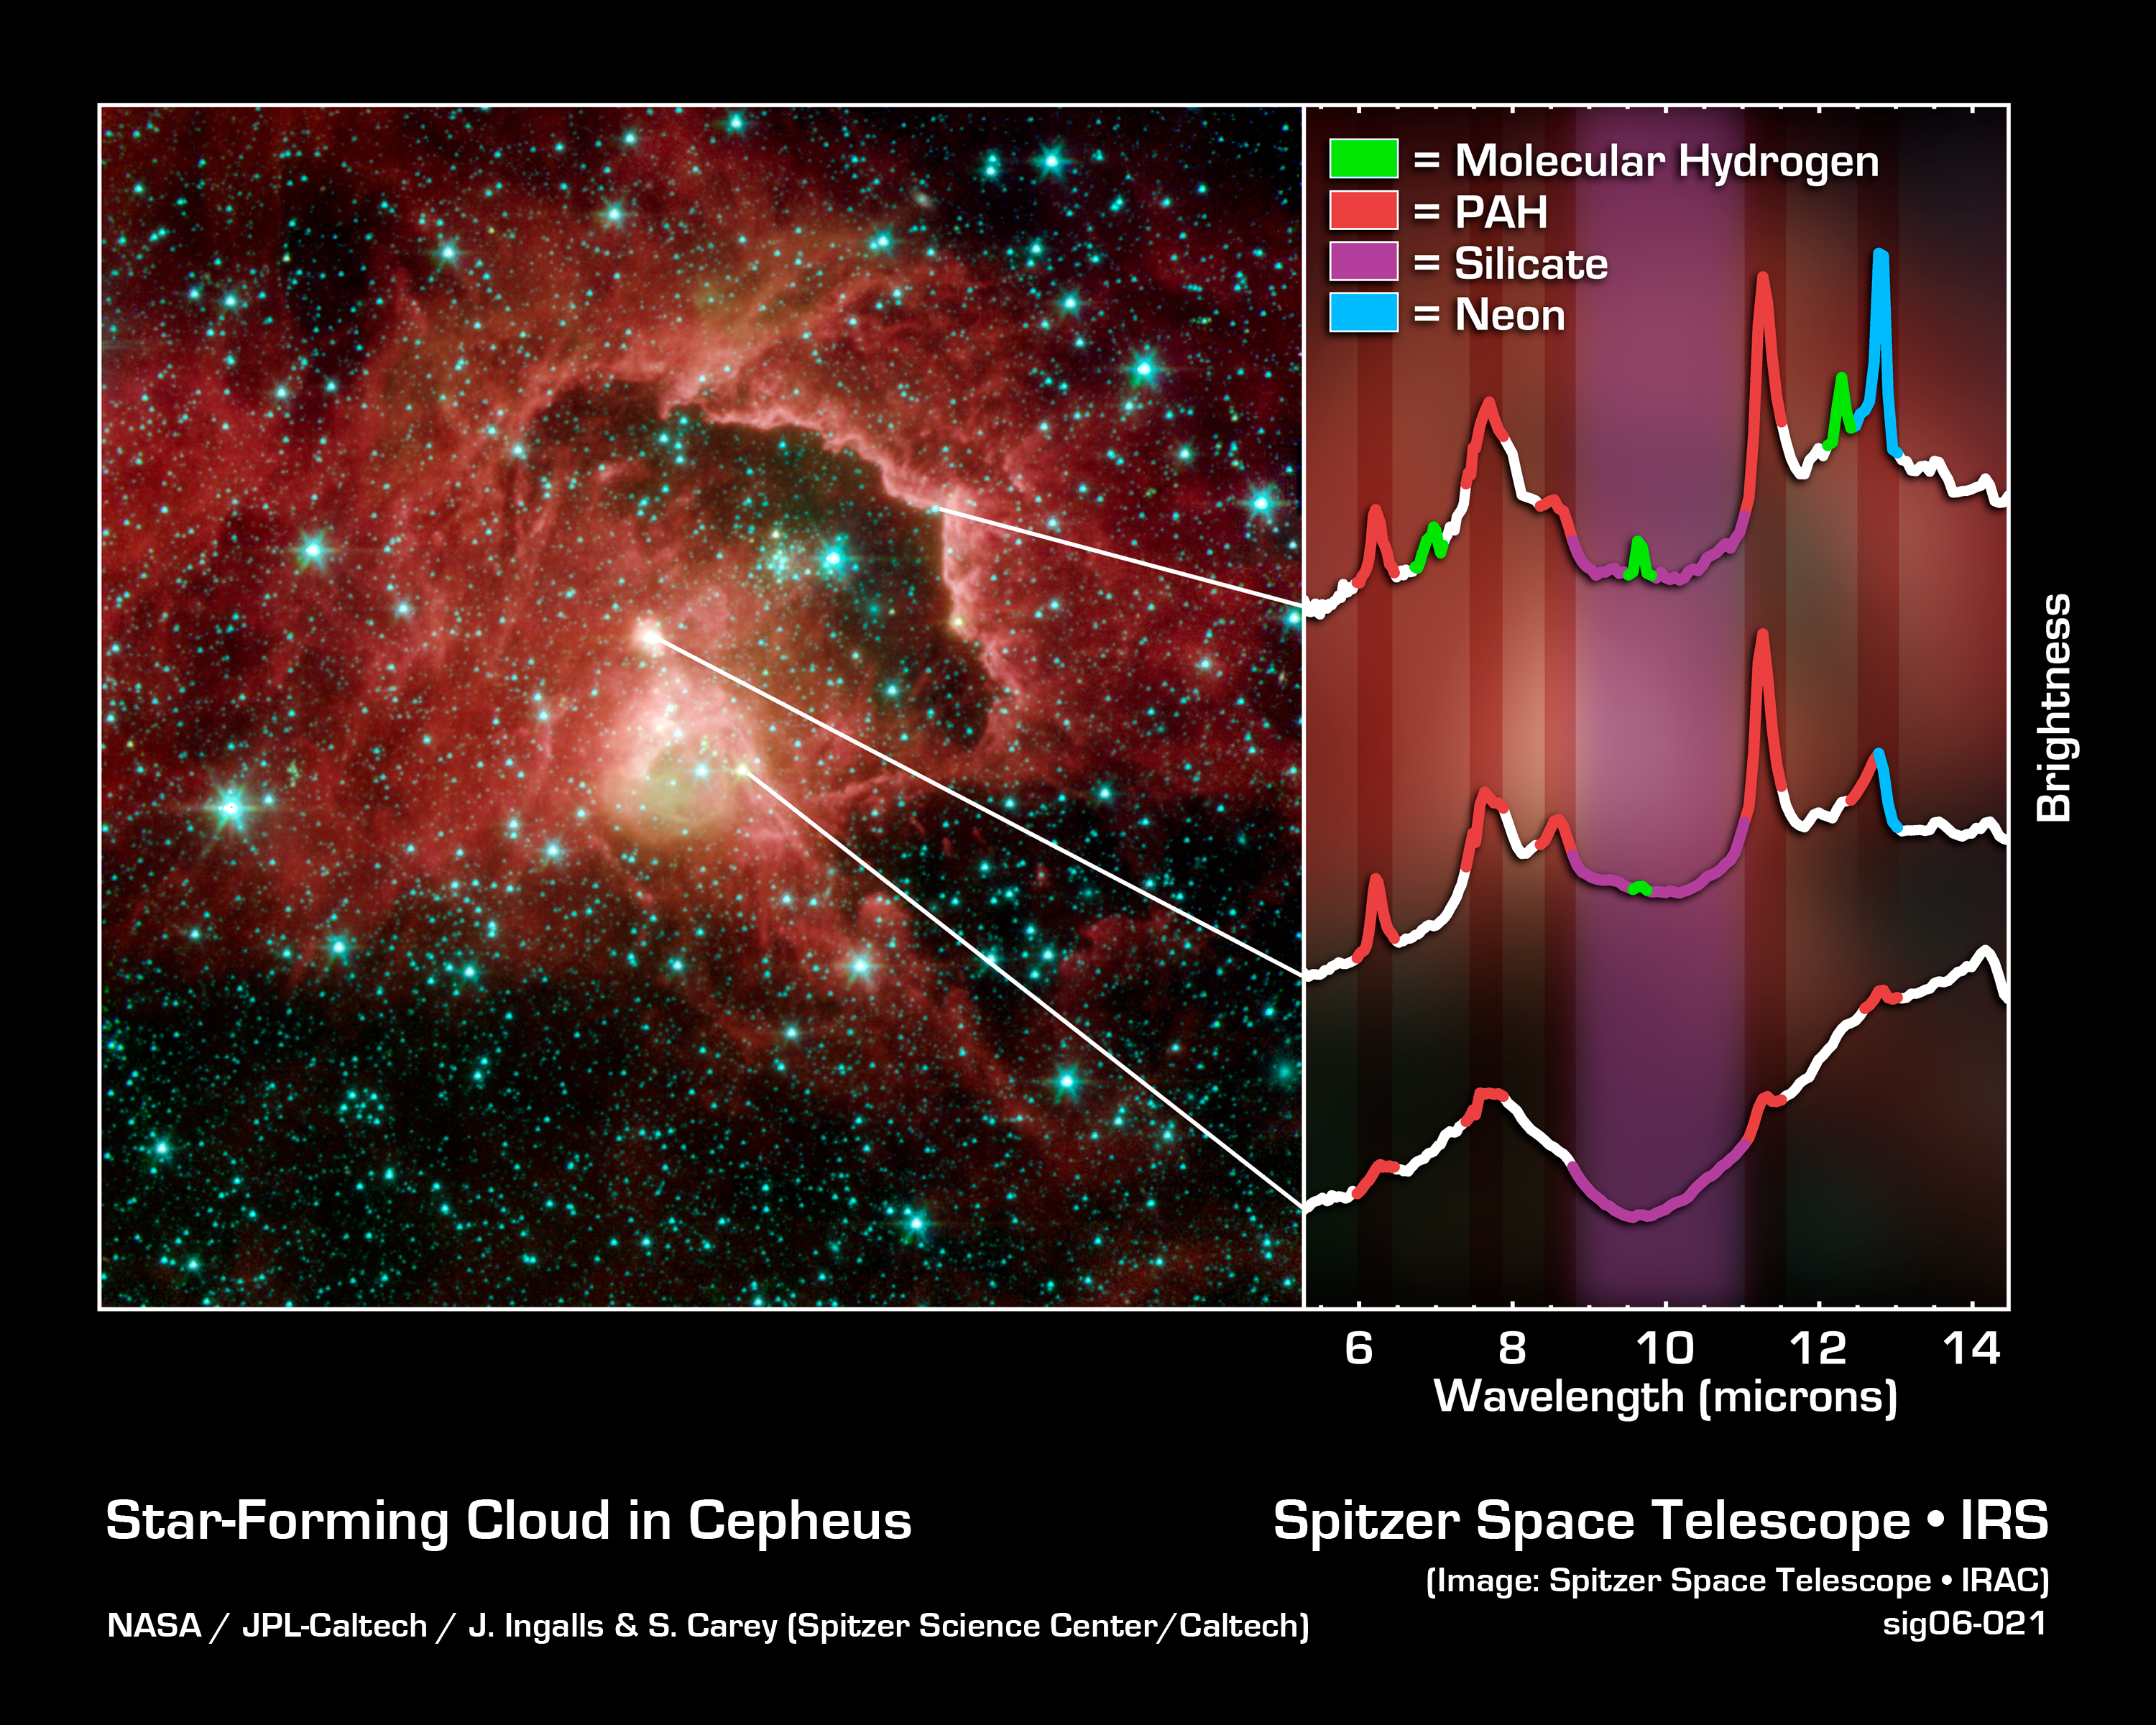

Story of Stellar Birth

This image from NASA's Spitzer Space Telescope reveals the complex life cycle of young stars, from their dust-shrouded beginnings to their stellar debuts. The stellar nursery was spotted in a cosmic cloud sitting 21,000 light-years away in the Cepheus constellation.

A star is born when a dense patch gas and dust collapses inside a cosmic cloud. In the first million years of a star's life, it is hidden from visible-light view by the cloud that created it. Eventually as the star matures, its strong winds and radiation blow away surrounding material and the star fully reveals itself to the universe.

The first stages of stellar life are represented by the greenish yellow dot located in the center of the image (just to the right of the blue dot). Astronomers suspect that this source is less than a million years old because spectra of the region (right bottom graph) reveal a deep absorption feature due to silicate dust (crushed crystalline grains that are smaller than sand) indicating that the star is still deeply embedded inside the cosmic cloud that collapsed to form it. Wisps of green surrounding the star and its nearby environment illustrate the presence of hot hydrogen gas.

Above and to the left of the central greenish yellow dot, a large, bright pinkish dot reveals a more mature star on the verge of emerging from its natal cocoon. Although this star is still shrouded by its birth material, astronomers use Spitzer, a temperature-sensitive infrared telescope, to see the surrounding gas and dust that is being heated up by the star.

The region's oldest and fully exposed stars can be seen as bunches of blue specks located just left of the concave ridge. Energetic particles and ultraviolet photons from nearby star clusters etched this arc into the cloud by blowing away surrounding dust and gas.

Spectral observations of the ridge (right top graph) and reddish-white dot, or "mature star" (right middle graph), indicate the presence of carbon rich molecules called polycyclic aromatic hydrocarbons (PAHs), which are found on barbecue grills and in automobile exhaust on Earth.

The featured image is a four-channel composite, where blue indicates emission at 3.6 microns, green corresponds to 4.5 microns, and red to 5.8 and 8.0 microns. The image was taken by Spitzer's Infrared Array Camera (IRAC). Spectra of the region were obtained with the telescope's Infrared Spectrometer (IRS) instrument.

Credit: NASA/JPL-Caltech/S. Carey and J. Ingalls (SSC/Caltech)